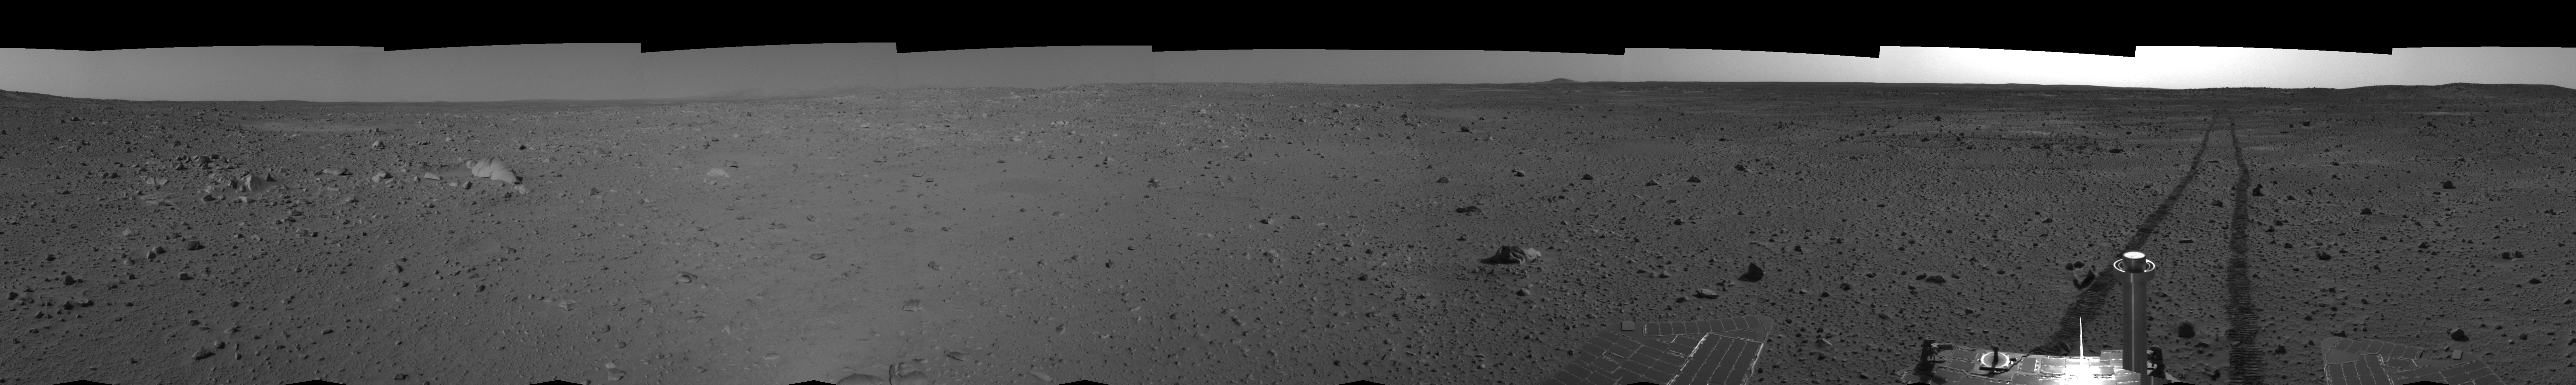

Spirit’s View on Sol 101 (right eye)

This right eye cylindrical-perspective mosaic was created from navigation camera images that NASA’s Mars Exploration Rover Spirit acquired on sol 101 (April 15, 2004). It reveals Spirit’s view just before a stopping-point dubbed “Missoula Crater.” The rover is on its way to the “Columbia Hills.”

See PIA05777 for 3-D view and PIA05778 for left eye view of this right eye cylindrical-perspective mosaic.

Credit: NASA/JPL